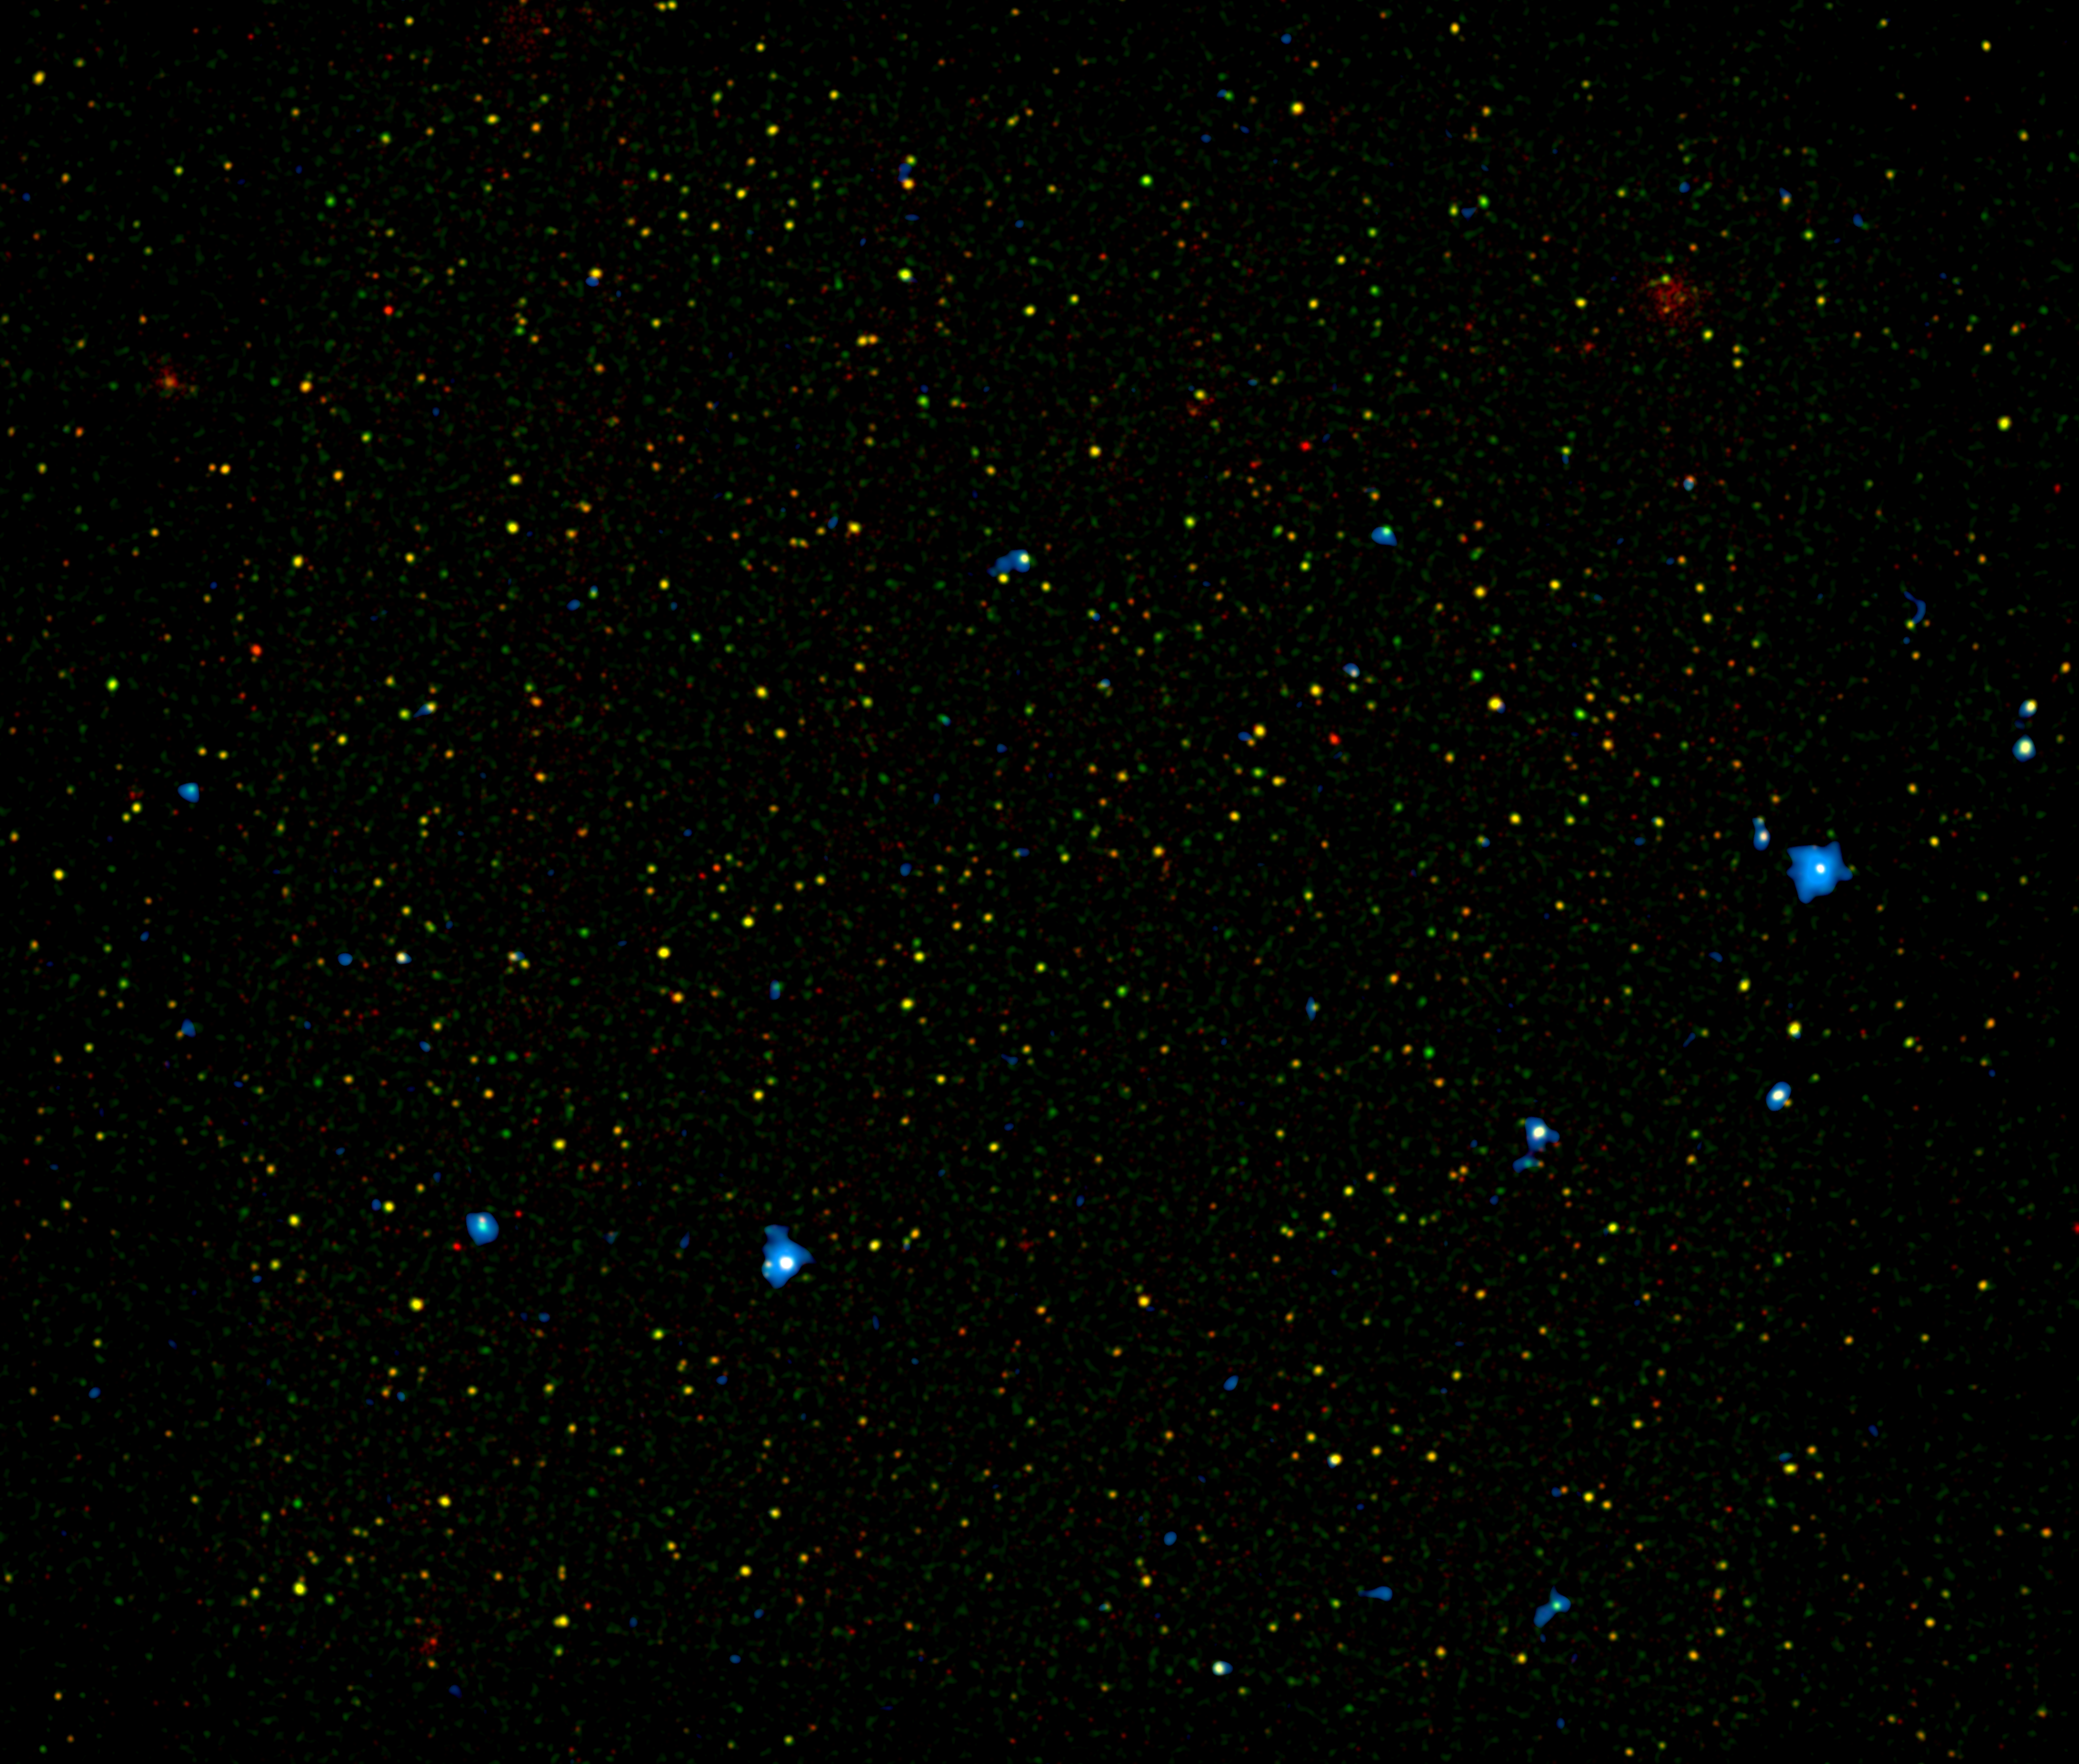

Different Flavors of Black Holes

A range of supermassive black holes lights up this new image from NASA’s Nuclear Spectroscopic Telescope Array, or NuSTAR. All of the dots are active black holes tucked inside the hearts of galaxies, with colors representing different energies of X-ray light.

The red, yellow and green colors represent black holes seen previously by NASA’s Chandra X-ray Observatory (with red denoting the lowest-energy X-ray light). The color blue shows black holes recently detected by NuSTAR, which was uniquely designed to detect the highest-energy X-ray light. The black holes in this picture are between about 3 to 10 billion light-years away.

Why do some black holes produce more high-energy X-ray light than others? Astronomers say this is because the black holes are more actively feeding off surrounding clouds of dust and gas, and also because the material surrounding them is so dense that only high-energy X-ray photons can penetrate the thick screen.

NuSTAR is the first telescope capable of imaging obscured black holes at this distance using high-energy X-rays; previous telescopes operating in a similar energy range would not have been able to discern the separate host galaxies. One of the goals of the NuSTAR mission is to pinpoint the different types of distant black holes that are contributing to a diffuse X-ray glow in our sky, what is called the X-ray background. This will reveal new details about the evolution of both black holes and the galaxies that house them.

The image shows an area, called the COSMOS field, that has been studied in great detail by many telescopes (COSMOS stands for Cosmic Evolution Survey). Red and green represent X-ray light seen by Chandra with energies of 0.5 to 2 kiloelectron volts (keV), and 2 to 7 keV, respectively. Blue is 8 to 24 keV, which can only be seen by NuSTAR.

NuSTAR is a Small Explorer mission led by the California Institute of Technology in Pasadena and managed by NASA’s Jet Propulsion Laboratory, also in Pasadena, for NASA’s Science Mission Directorate in Washington. The spacecraft was built by Orbital Sciences Corporation, Dulles, Va. Its instrument was built by a consortium including Caltech; JPL; the University of California, Berkeley; Columbia University, N.Y.; NASA’s Goddard Space Flight Center, Greenbelt, Md.; the Danish Technical University in Denmark; Lawrence Livermore National Laboratory, Livermore, Calif.; ATK Aerospace Systems, Goleta, Calif., and with support from the Italian Space Agency (ASI) Science Data Center, Rome, Italy.

NuSTAR’s mission operations center is at UC Berkeley, with ASI providing its equatorial ground station located at Malindi, Kenya. The mission’s outreach program is based at Sonoma State University, Rohnert Park, Calif. NASA’s Explorer Program is managed by Goddard. JPL is managed by Caltech for NASA.

Credit: NASA/JPL-Caltech/Yale University